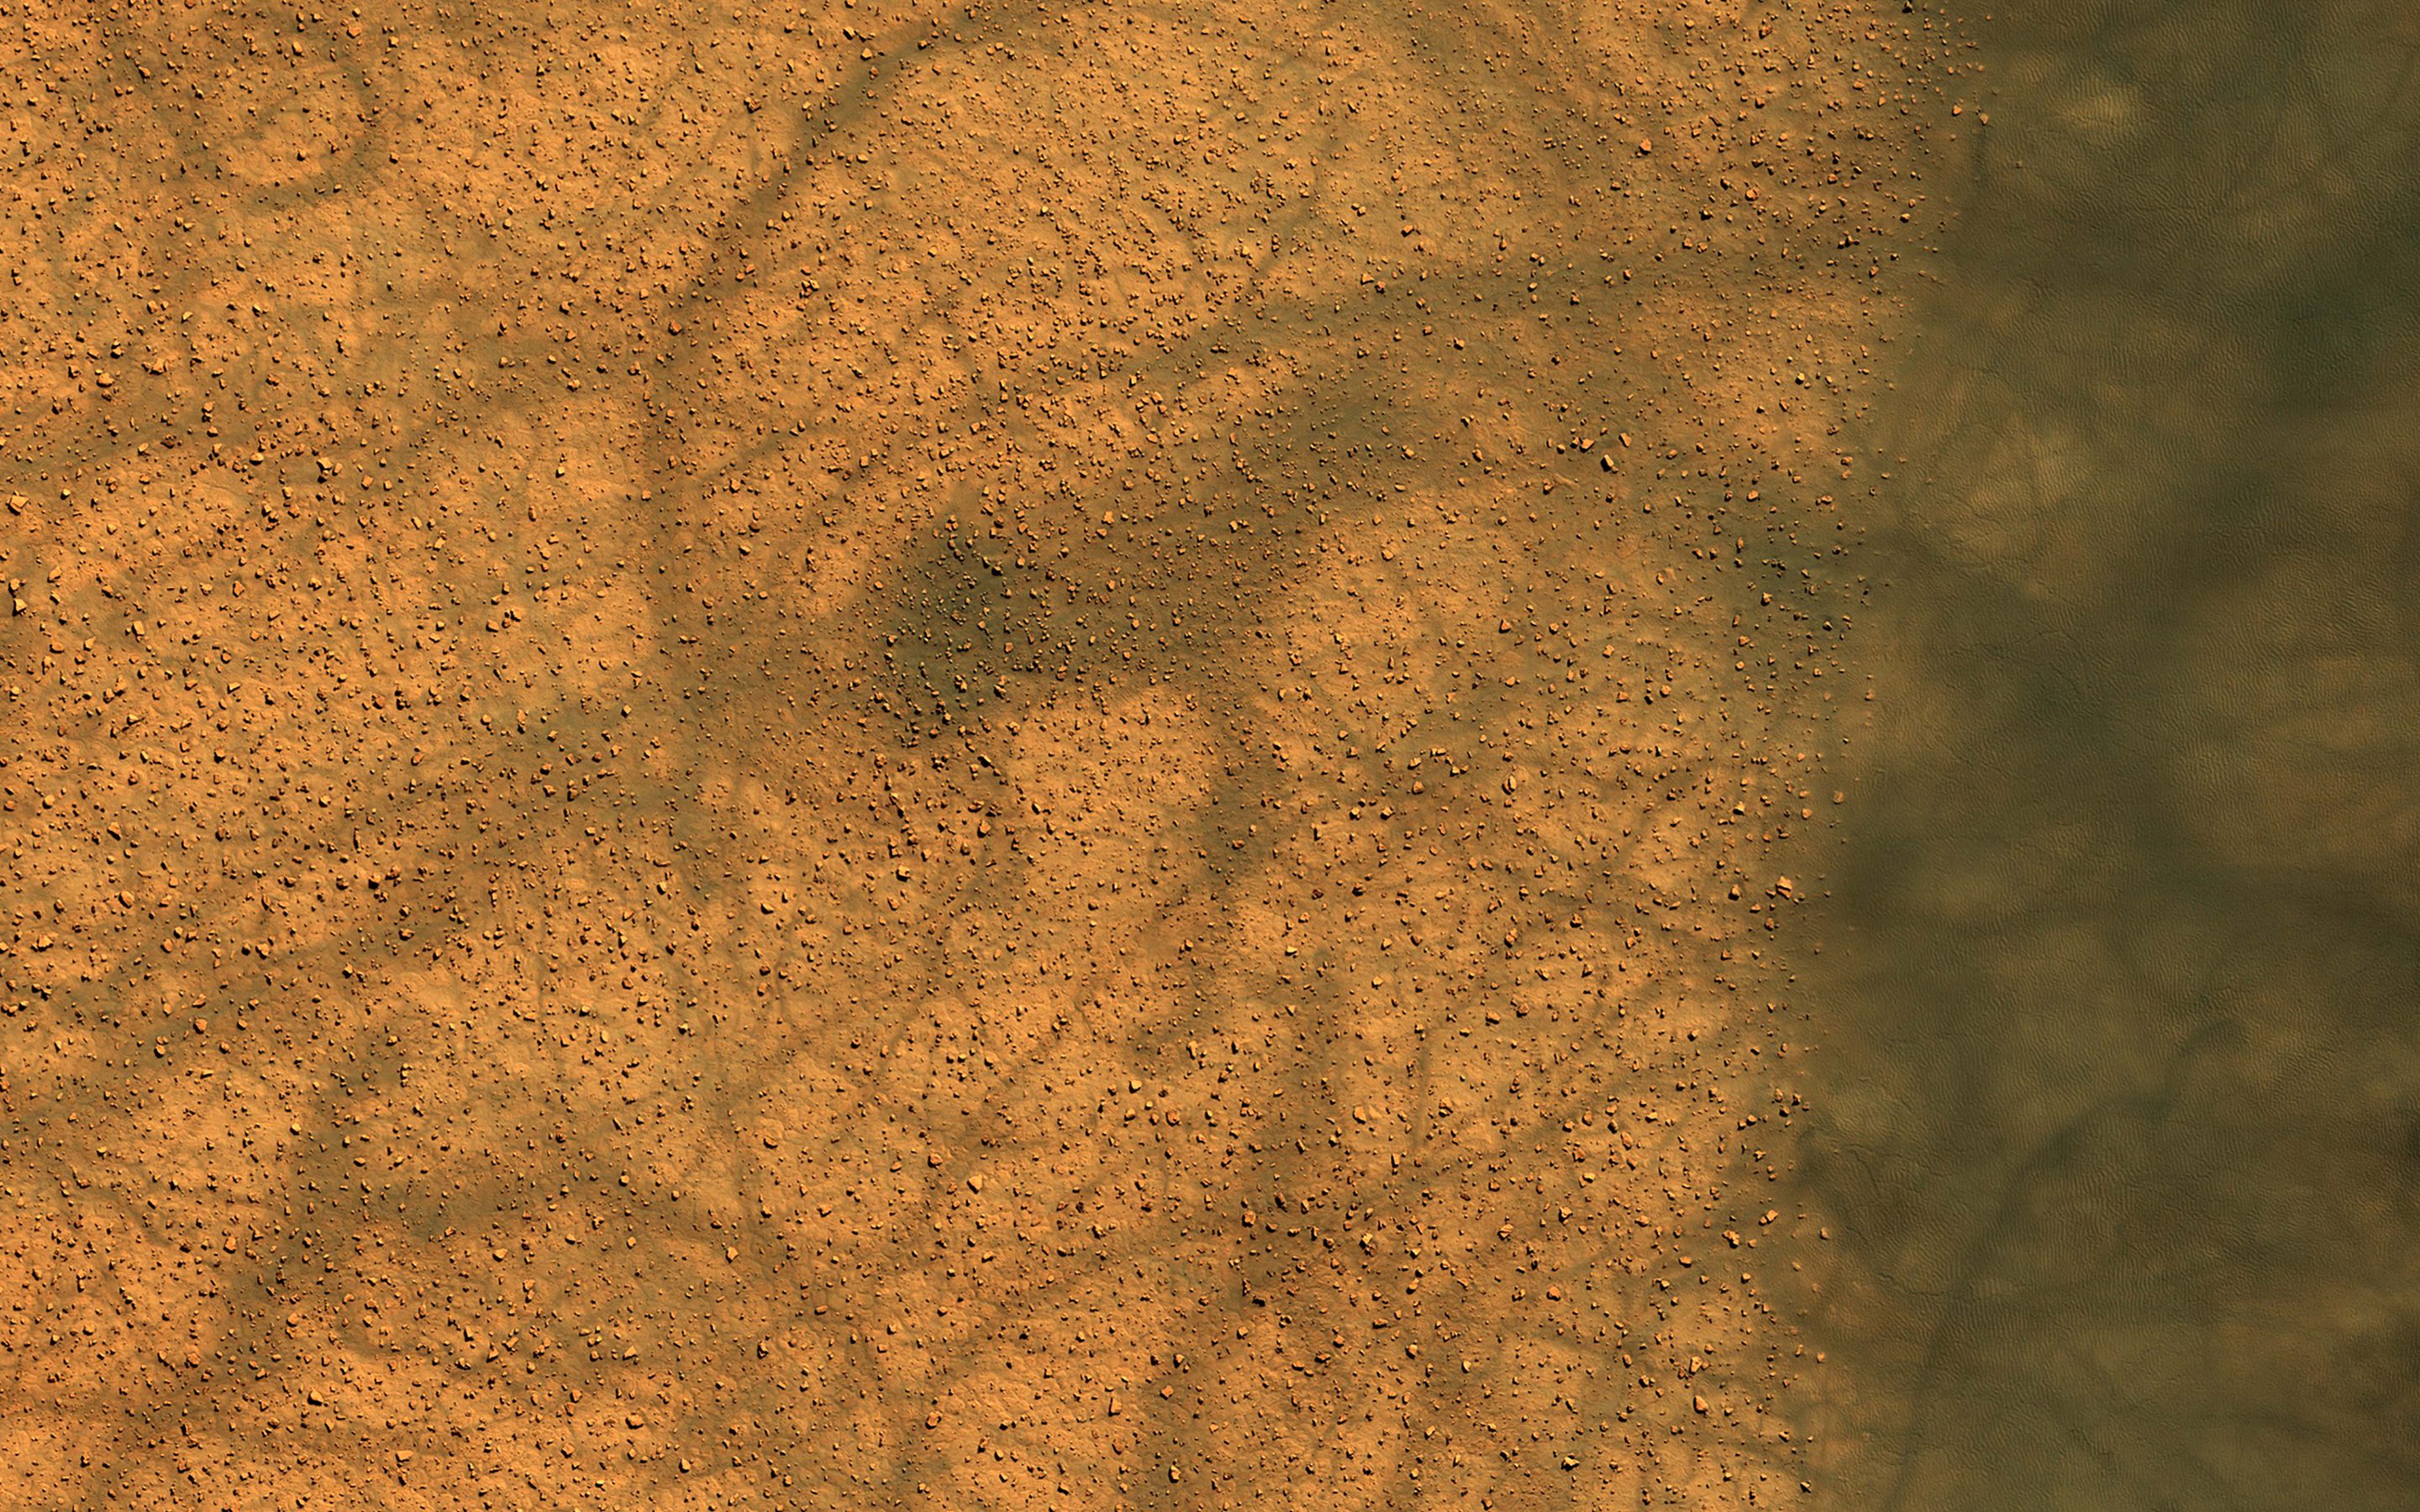

Dust Devil Dance

Dune fields in the high southern latitudes of Mars tell a mostly similar story during local summer. The dark dunes grow warmer than the surrounding bright plains because they absorb more sunlight.

Dust devils form over the warm dunes but then dance out over the plains, spinning and performing pirouettes and leaving conspicuous dark tracks as bright dust is lifted from the surface. Loops in the tracks can often be used to discern the direction traveled by the dust devils, where in some cases, one track clearly overprints the other.

The map is projected here at a scale of 25 centimeters (9.8 inches) per pixel. (The original image scale is 24.9 centimeters [9.8 inches] per pixel [with 1 x 1 binning]; objects on the order of 75 centimeters [29.5 inches] across are resolved.) North is up.

The University of Arizona, in Tucson, operates HiRISE, which was built by Ball Aerospace & Technologies Corp., in Boulder, Colorado. NASA’s Jet Propulsion Laboratory, a division of Caltech in Pasadena, California, manages the Mars Reconnaissance Orbiter Project for NASA’s Science Mission Directorate, Washington.

Credit: NASA/JPL-Caltech/University of Arizona